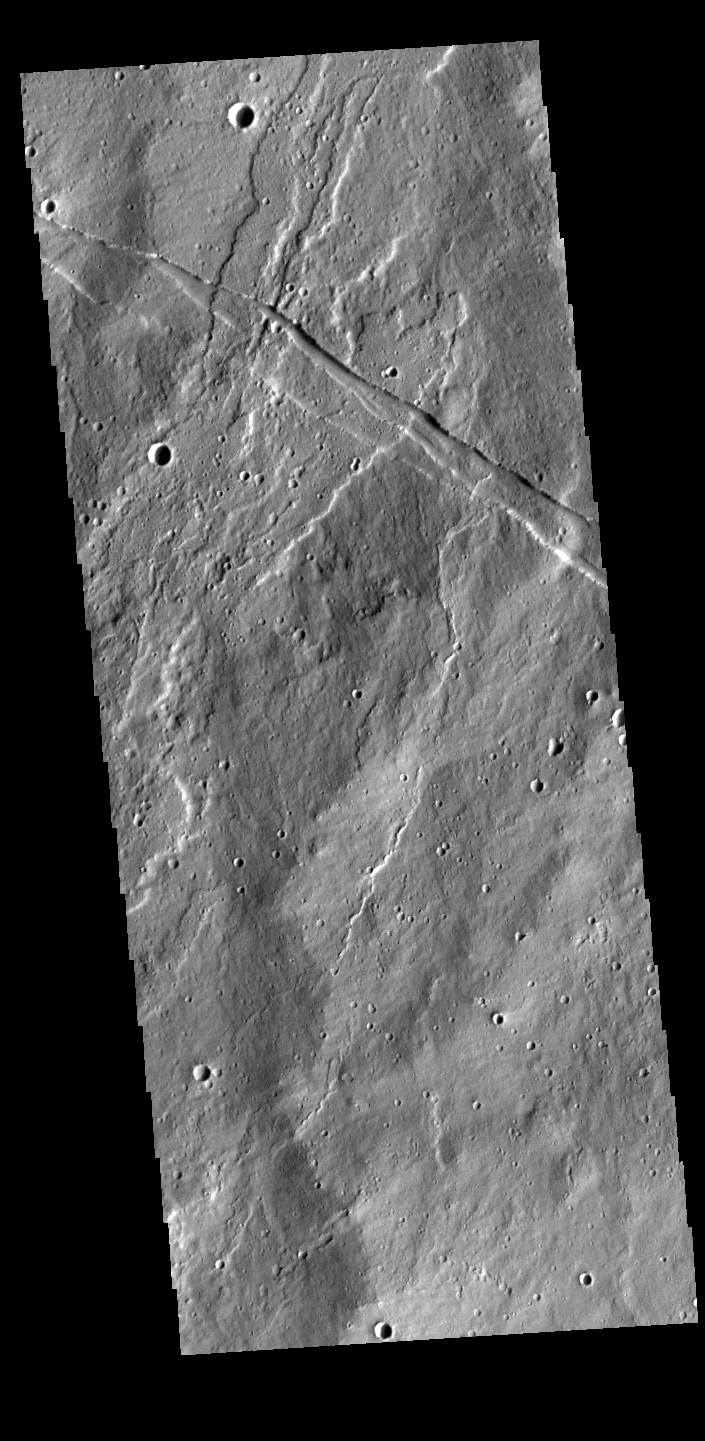

Near Elysium Mons

This VIS image shows lava flows and graben near the northeastern flank of Elysium Mons. The linear graben crosses the image from left to right, while the more sinuous lava flows are running from the bottom of the image towards the top.

Credit: NASA/JPL-Caltech/ASU